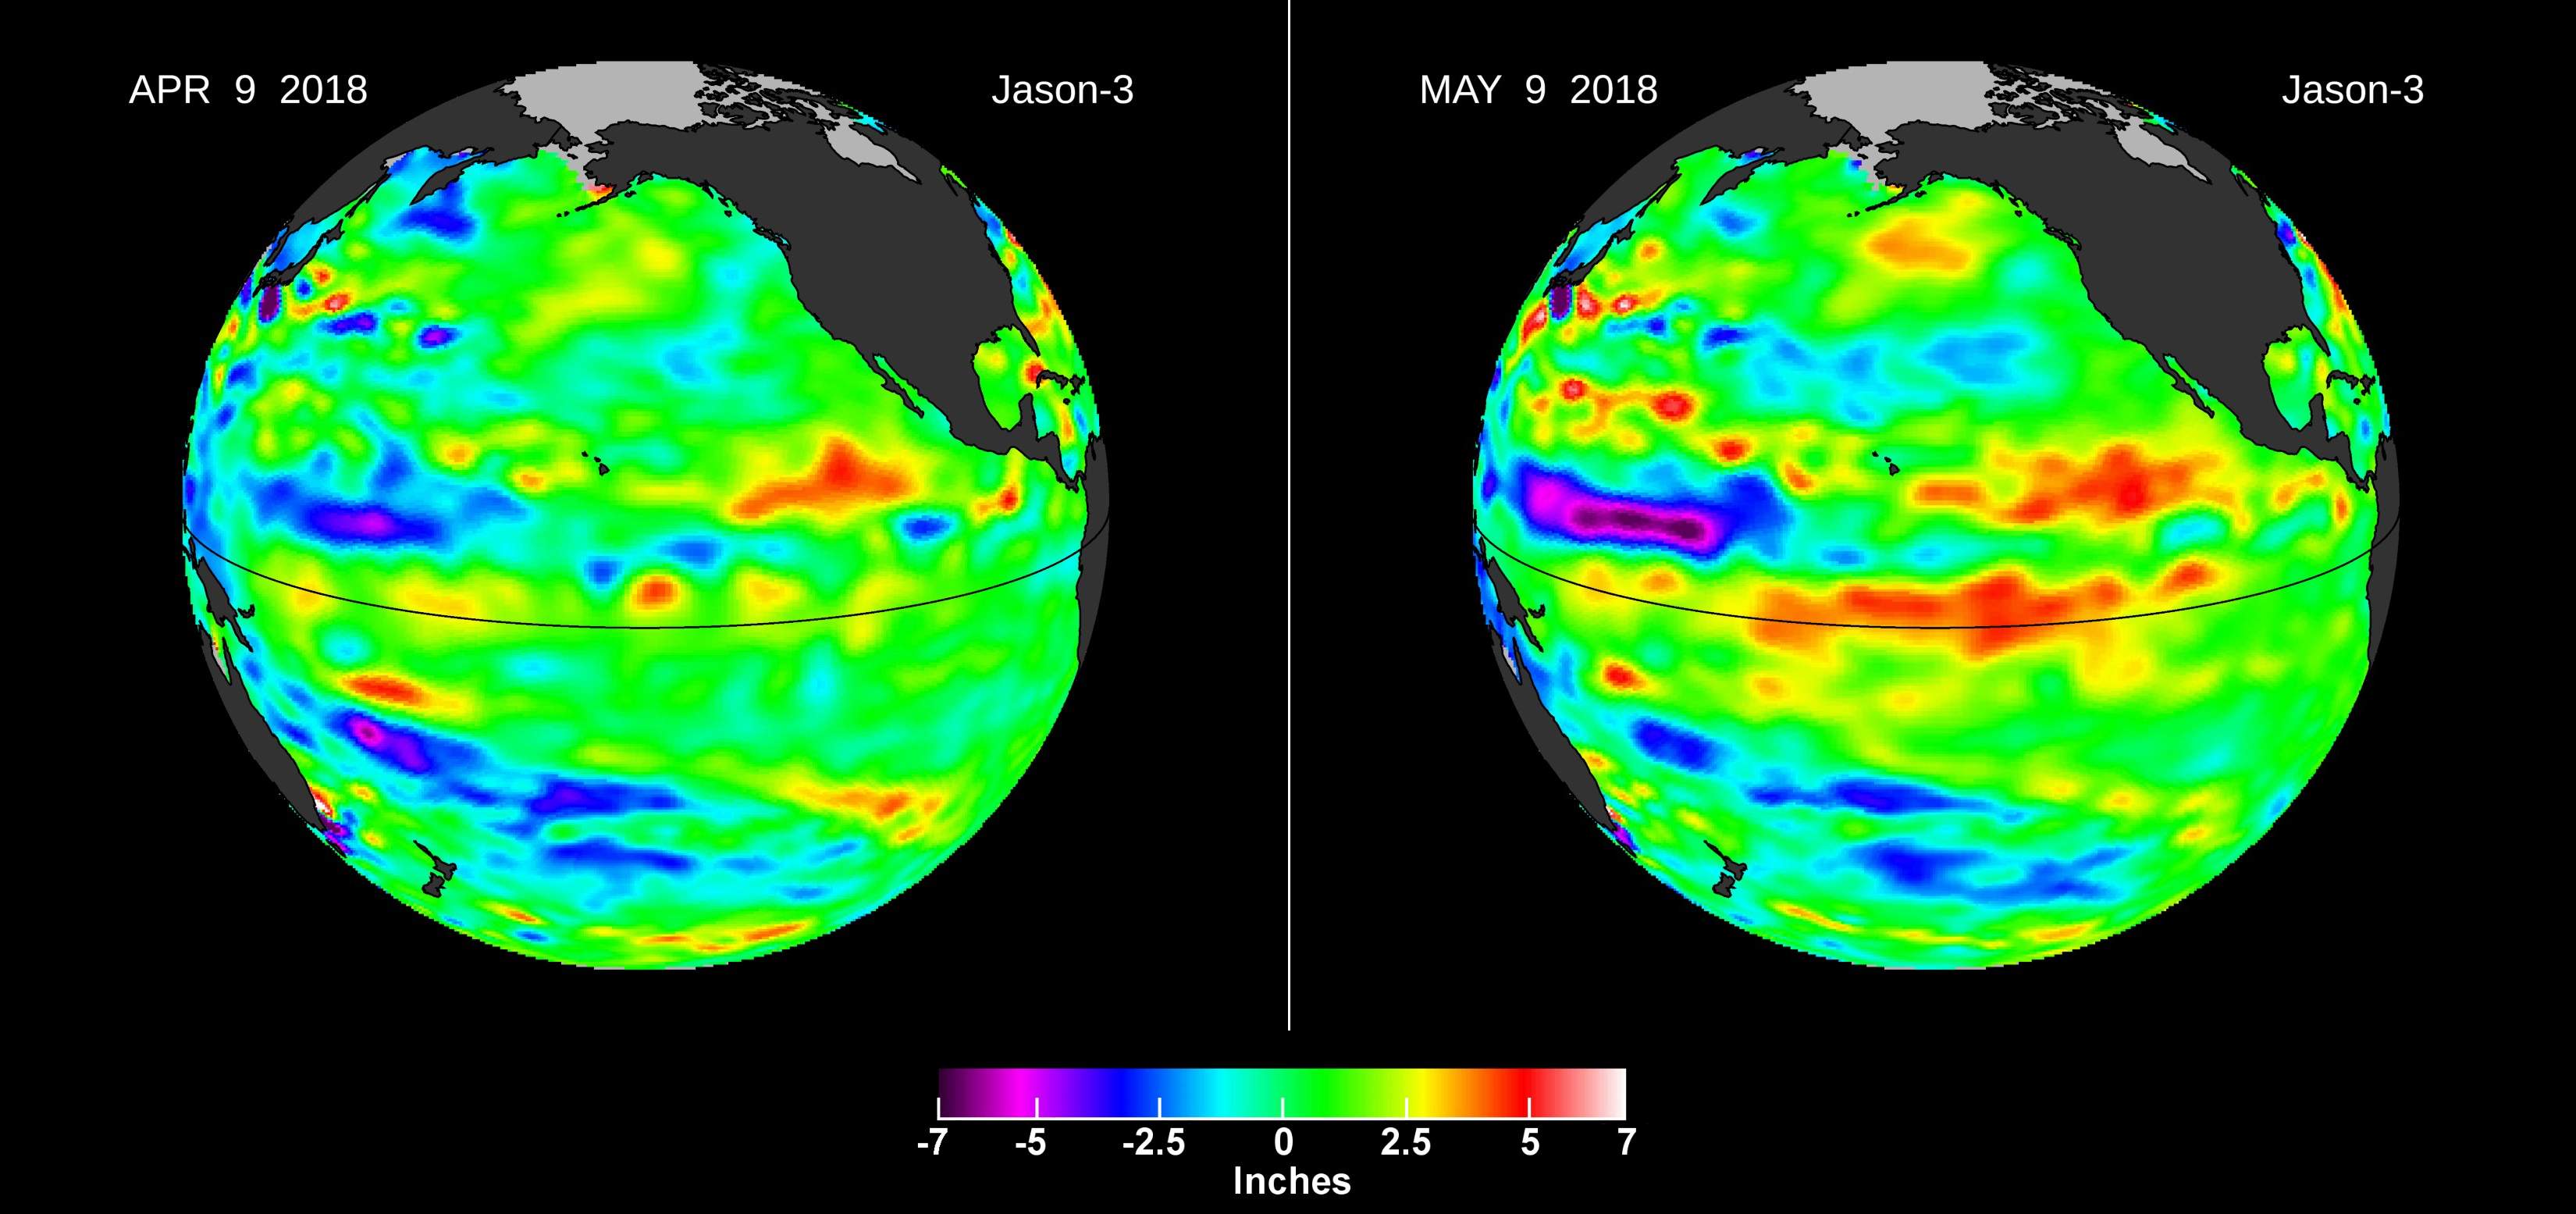

Downwelling Kelvin Wave in the Pacific

Images from the U.S./European Jason-3 satellite show sea surface height with respect to the seasonal cycle and the long-term trend. Blue/magenta colors indicate lower-than-normal sea levels, while yellow/red colors indicate higher-than-normal sea levels. The April 9, 2018 image (left panel) shows most of the ocean at neutral heights (green). A month later (right panel), a red patch is visible along the equator in the Central Pacific. The red area is a downwelling Kelvin wave, traveling eastward along the equator.

NASA’s Jet Propulsion Laboratory in Pasadena, California, manages the Jason-3 mission for NASA. NOAA operates Jason-3 in partnership with NASA, the French space agency (CNES), and the European Organisation for the Exploitation of Meteorological Satellites (EUMETSAT).

Credit: NASA/JPL-Caltech